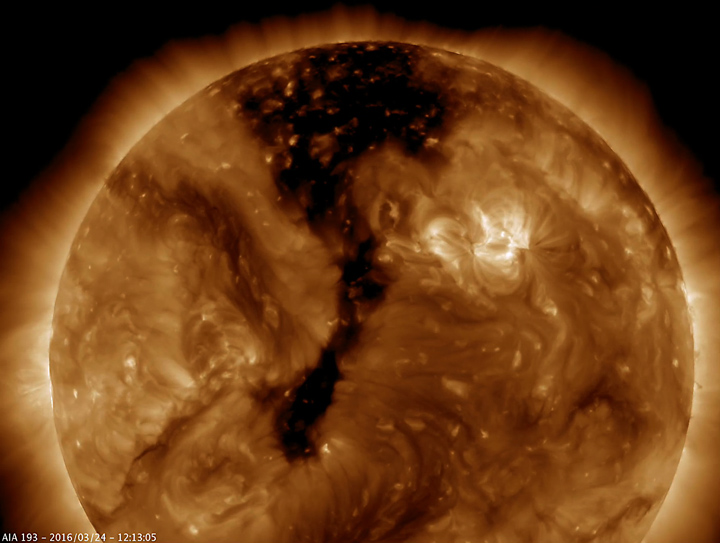

Elongated Coronal Hole

A long coronal hole has rotated so that was temporarily facing right towards Earth (Mar. 23-25, 2016). Coronal holes appear dark when viewed in some wavelengths of extreme ultraviolet light. These holes are magnetically open areas from which high-speed solar wind streams into space. This solar wind can cause aurora when it reaches Earth several days from now. So, those in higher latitudes might want to keep an eye out for some beautiful displays.

Movie
PIA19178_Cor_hole193_Mar_sm.mp4
PIA19178_Cor_hole193_Mar_big.mp4

SDO is managed by NASA’s Goddard Space Flight Center, Greenbelt, Maryland, for NASA’s Science Mission Directorate, Washington. Its Atmosphere Imaging Assembly was built by the Lockheed Martin Solar Astrophysics Laboratory (LMSAL), Palo Alto, California.

Credit: NASA/GSFC/Solar Dynamics Observatory